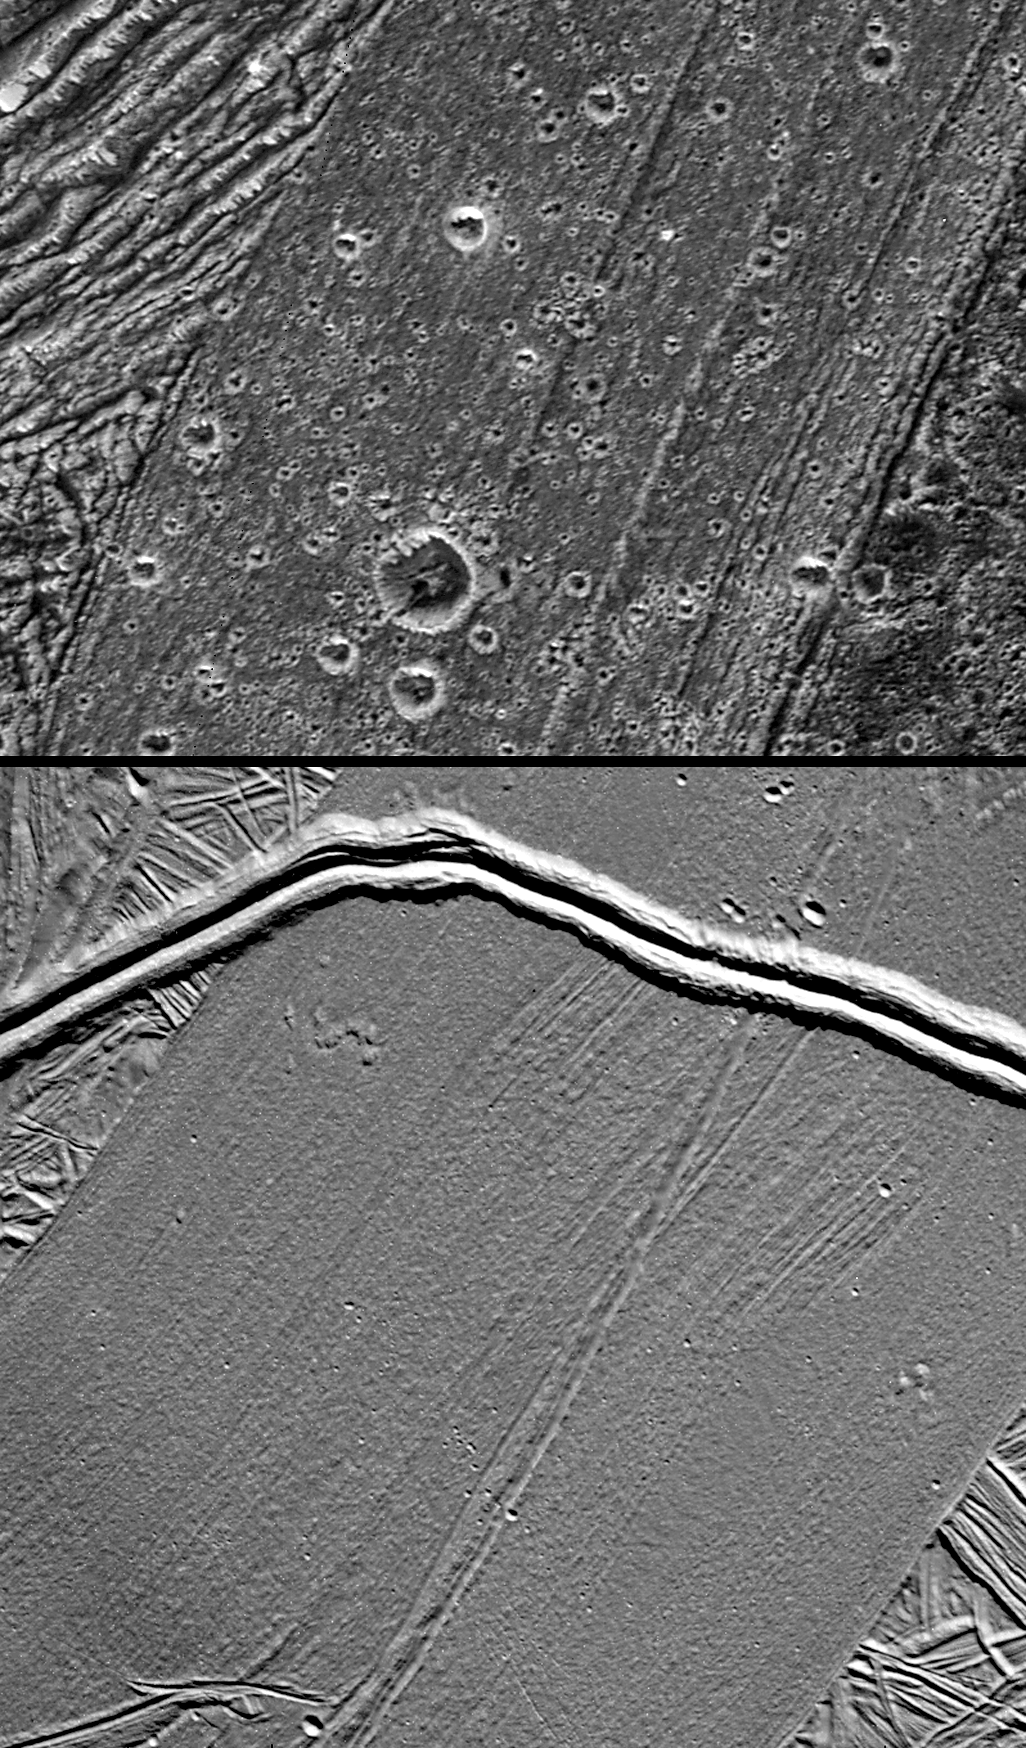

Ganymede Feature Resembling Europa

This frame compares a high-resolution view of Arbela Sulcus on Jupiter’s moon Ganymede (top) with the gray band Thynia Linea on another Jovian moon, Europa (bottom), shown to the same scale. Both images are from NASA’s Galileo spacecraft.

Arbela Sulcus is one of the smoothest lanes of bright terrain identified on Ganymede, but subtle striations are apparent here along its length. This section of Arbela contrasts markedly from highly fractured terrain to its west and dark terrain to its east.

On Europa, gray bands such as Thynia Linea have formed by tectonic crustal spreading and renewal. Such bands have sliced through and completely separated pre-existing features in the surrounding bright, ridged plains. The younger prominent double ridge Delphi Flexus cuts across Thynia Linea. The scarcity of craters on Europa attests to the relative youth of its surface compared to Ganymede’s.

Unusual for Ganymede, it is possible that Arbela Sulcus has formed by complete separation of Ganymede’s icy crust, like bands on Europa. Tests of this idea come from detailed comparisons of their internal shapes and the relationships to the surrounding structures.

In the Ganymede image, north is to the top of the picture and the Sun illuminates the surface from the west. The image, centered at -15degrees latitude and 347 degrees longitude, covers an area approximately 34 by 26 kilometers (21 by 16 miles). The resolution is 34 meters (112 feet) per picture element. The image was taken on May 20, 2000, at a range of 3,370 kilometers (2,094 miles).

In the Europa image, north is to the upper-right of the picture and the Sun illuminates the surface from the northwest. The image, centered at-66 degrees latitude and 161 degrees longitude, covers an area approximately 44 by 46 kilometers (27 by 29 miles). The resolution is 45 meters (147 feet) per picture element. The image was taken on September 26, 1998, at a range of 3,817 kilometers (2,371 miles).

This image and other images and data received from Galileo are posted on the Galileo mission home page at http://www.jpl.nasa.gov/galileo. Background information and educational context for the images can be found at http://www.jpl.nasa.gov/galileo/sepo

The Jet Propulsion Laboratory, a division of the California Institute of Technology in Pasadena, manages the Galileo mission for NASA’s Office of Space Science, Washington, D.C.

This image was produced by DLR (German Aerospace Center), Berlin, and Brown University, Providence, R.I., http://solarsystem.dlr.de/ andhttp://www.planetary.brown.edu/.

Credit: NASA/JPL/Brown University